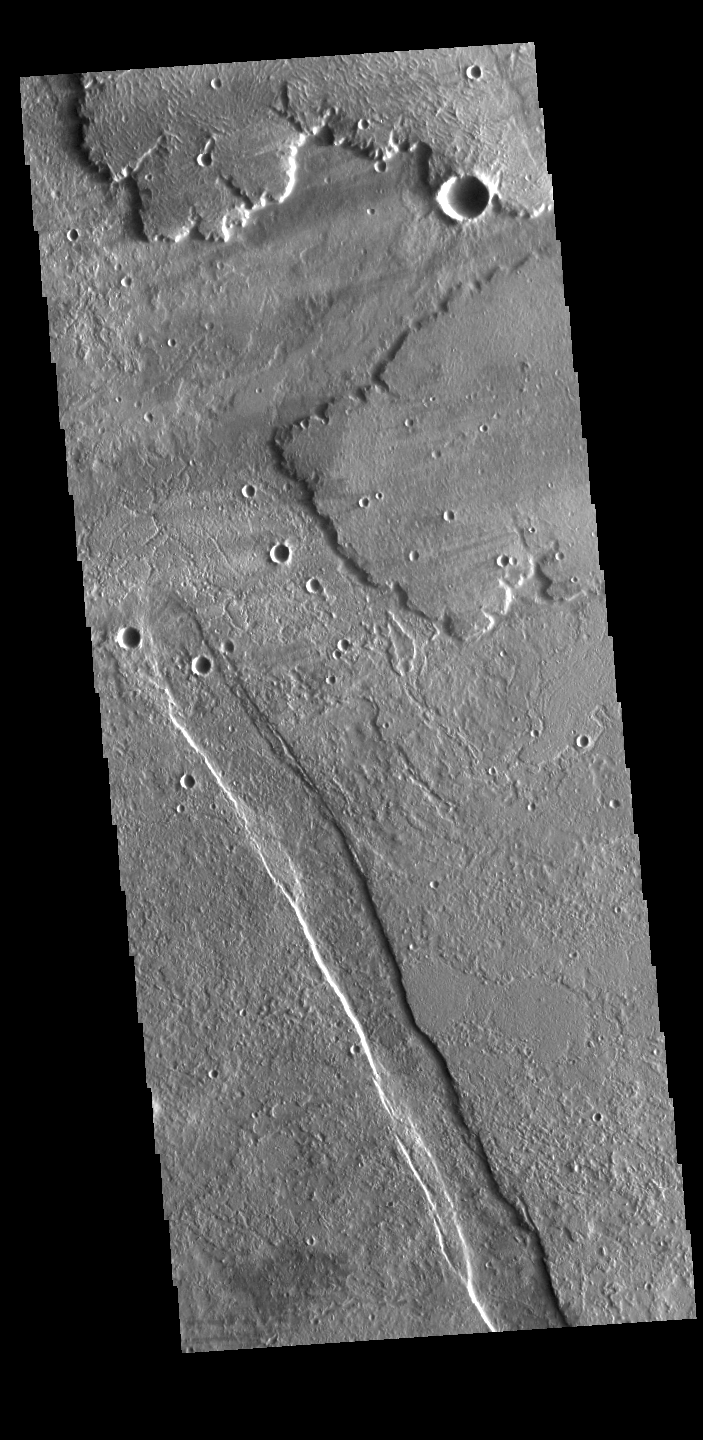

Alba Mons

This VIS image shows lava flows from Alba Mons, and a tectonic graben called Cyane Fossae. It is thought that the linear depressions that surround Alba Mons were created by a huge volcanic eruption followed by the collapse of the volcano into the underlying empty magma chamber.

Credit: NASA/JPL-Caltech/ASU